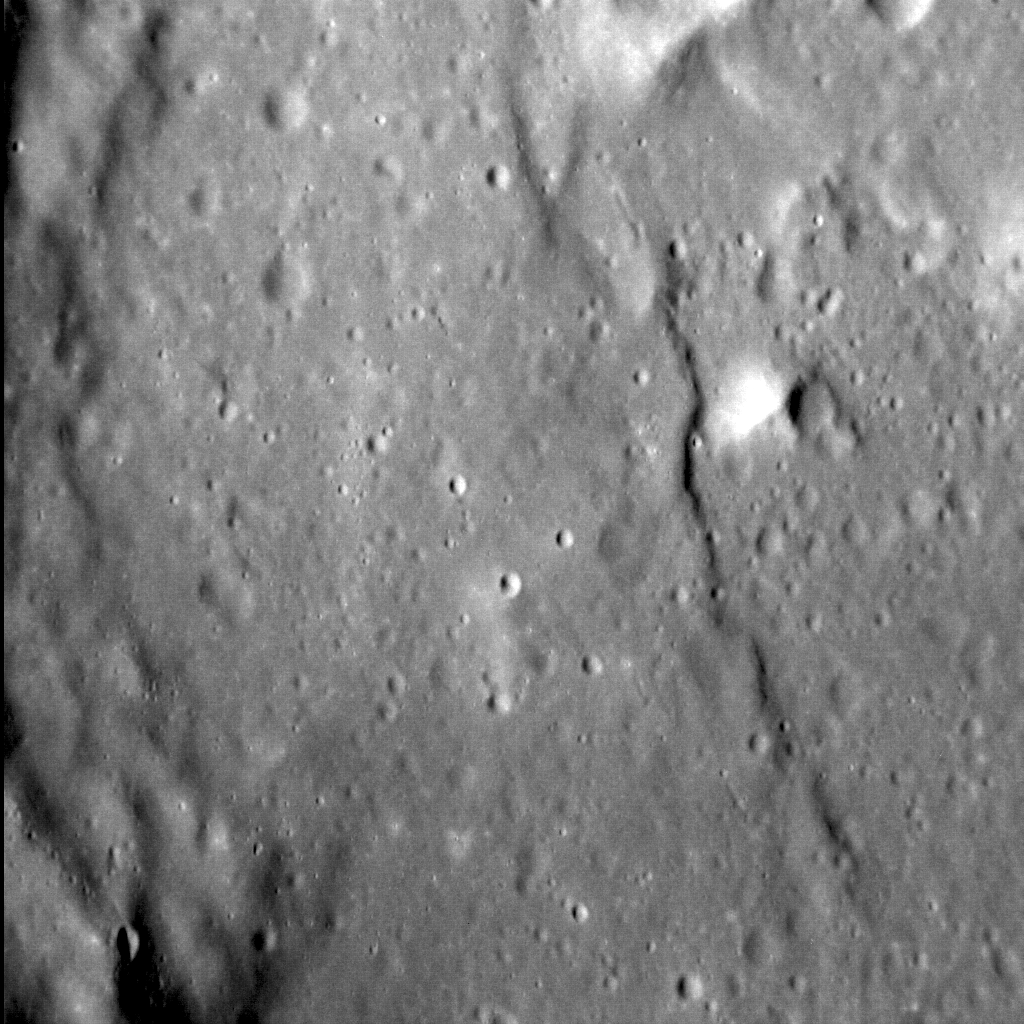

Subtle Scarps

In contrast to a previous image, not all lobate scarps are large. The example pictured here is much smaller — both in terms of length and relief — than Discovery Rupes, but it too has contributed to the shortening of Mercury’s crust. This scarp cross-cuts an unnamed, 65-km-diameter crater, which is filled with smooth plains, just north of Mussorgskij crater. Whether this scarp is younger than Discovery Rupes and so has not had as much time to accumulate tectonic deformation, or if instead it did not shorten the crust as much for other reasons, remains as yet unclear.

This image was acquired as a high-resolution targeted observation. Targeted observations are images of a small area on Mercury’s surface at resolutions much higher than the 200-meter/pixel morphology base map. It is not possible to cover all of Mercury’s surface at this high resolution, but typically several areas of high scientific interest are imaged in this mode each week.

Date acquired: September 11, 2013
Image Mission Elapsed Time (MET): 21213842
Image ID: 4802121
Instrument: Narrow Angle Camera (NAC) of the Mercury Dual Imaging System (MDIS)
Center Latitude: 35.4°
Center Longitude: 262.0° E
Resolution: 24.1 meters/pixel
Scale: The field of view in this image is about 29 km (18 mi.) from left to right
Incidence Angle: 60.59°
Emission Angle: 31.91°
Phase Angle: 28.68°
North is to the bottom of the image.

The MESSENGER spacecraft is the first ever to orbit the planet Mercury, and the spacecraft’s seven scientific instruments and radio science investigation are unraveling the history and evolution of the Solar System’s innermost planet. MESSENGER acquired over 150,000 images and extensive other data sets. MESSENGER is capable of continuing orbital operations until early 2015.

For information regarding the use of images, see the MESSENGER image use policy.

Credit: NASA/Johns Hopkins University Applied Physics Laboratory/Carnegie Institution of Washington